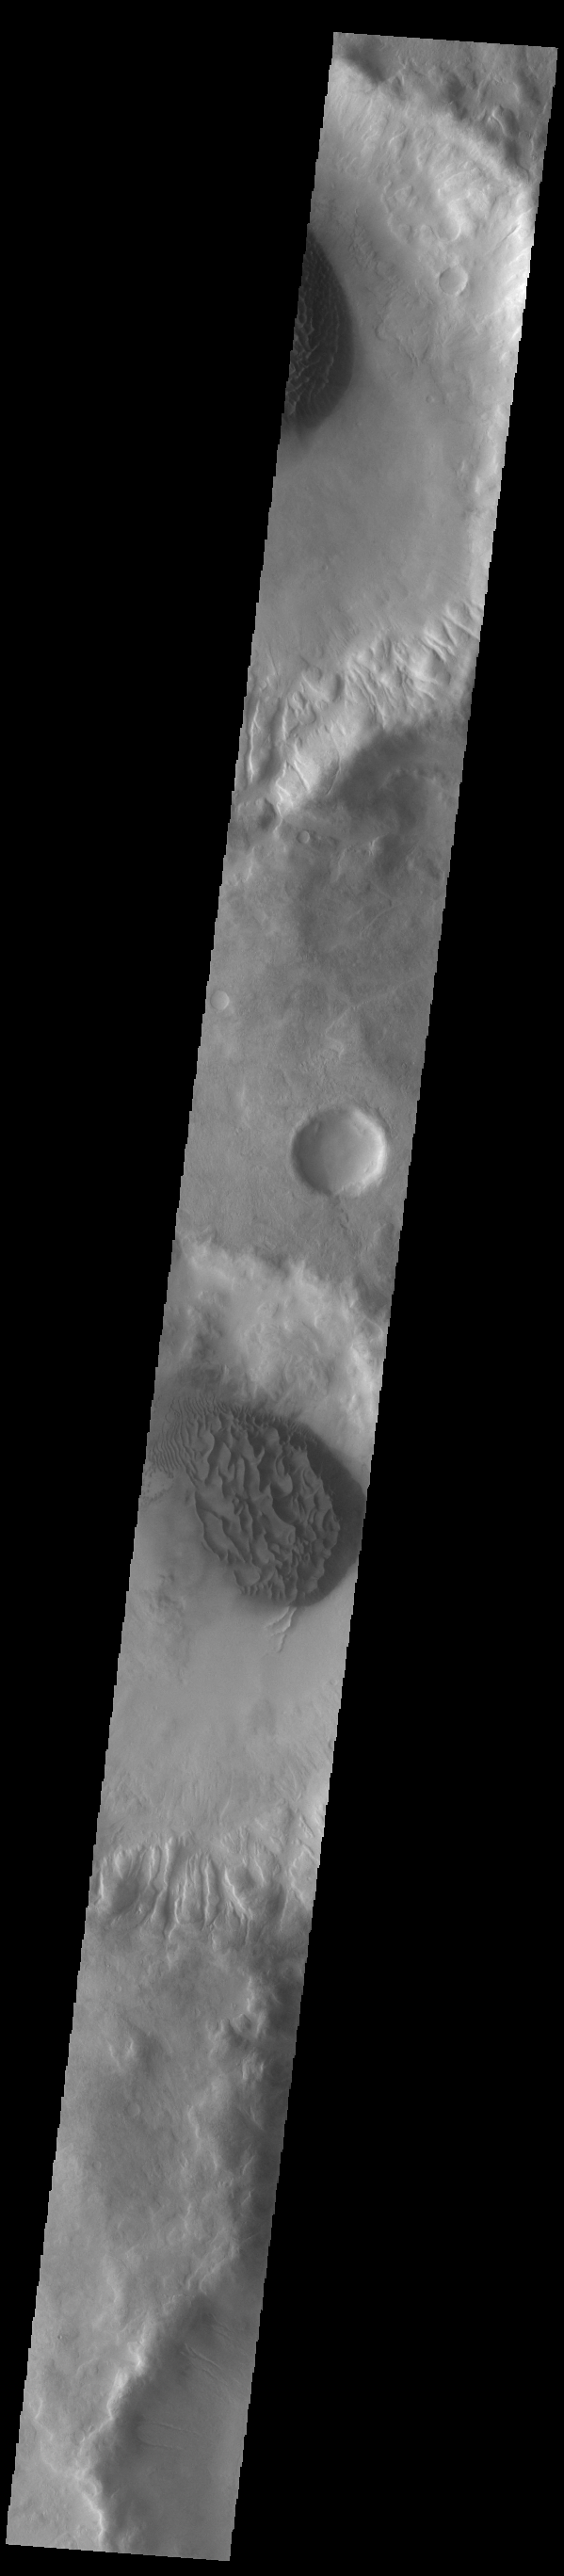

Crater Dunes

This VIS image shows sand sheets in two unnamed craters located in Noachis Terra. Both sand sheets have dune forms on the surface of the sand sheet. These craters are close to Matara Crater, which also contains a large sand sheet with surface dune forms.

Credit: NASA/JPL-Caltech/ASU